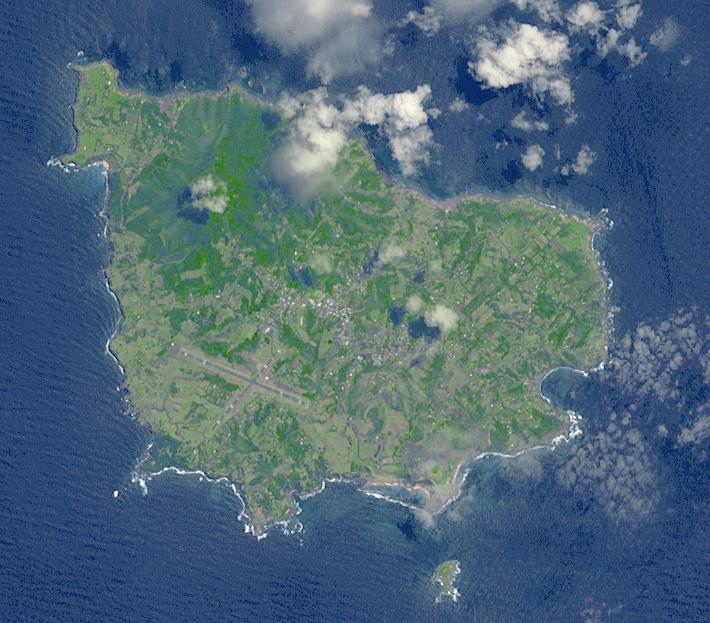

Norfolk Island, Australia

Situated 1670 km northeast of Sydney, Norfolk Island is an Australian Territory. It was permanently settled in 1856 by Pitcairn Islanders who were descendants of Tahitians and HMS Bounty mutineers. In 1979 Norfolk was granted limited self-government: the island elects a government that runs most of the island’s affairs. In March, a local council replaced the local government, and the island was given closer financial ties to Australia. The image was acquired November 12, 2009, covers an area of 9 x 11 km, and is located at 29 degrees south, 168 degrees east.

With its 14 spectral bands from the visible to the thermal infrared wavelength region and its high spatial resolution of 15 to 90 meters (about 50 to 300 feet), ASTER images Earth to map and monitor the changing surface of our planet. ASTER is one of five Earth-observing instruments launched Dec. 18, 1999, on Terra. The instrument was built by Japan’s Ministry of Economy, Trade and Industry. A joint U.S./Japan science team is responsible for validation and calibration of the instrument and data products.

The broad spectral coverage and high spectral resolution of ASTER provides scientists in numerous disciplines with critical information for surface mapping and monitoring of dynamic conditions and temporal change. Example applications are: monitoring glacial advances and retreats; monitoring potentially active volcanoes; identifying crop stress; determining cloud morphology and physical properties; wetlands evaluation; thermal pollution monitoring; coral reef degradation; surface temperature mapping of soils and geology; and measuring surface heat balance.

The U.S. science team is located at NASA’s Jet Propulsion Laboratory, Pasadena, Calif. The Terra mission is part of NASA’s Science Mission Directorate, Washington, D.C.

Credit: NASA/GSFC/METI/ERSDAC/JAROS, and U.S./Japan ASTER Science Team